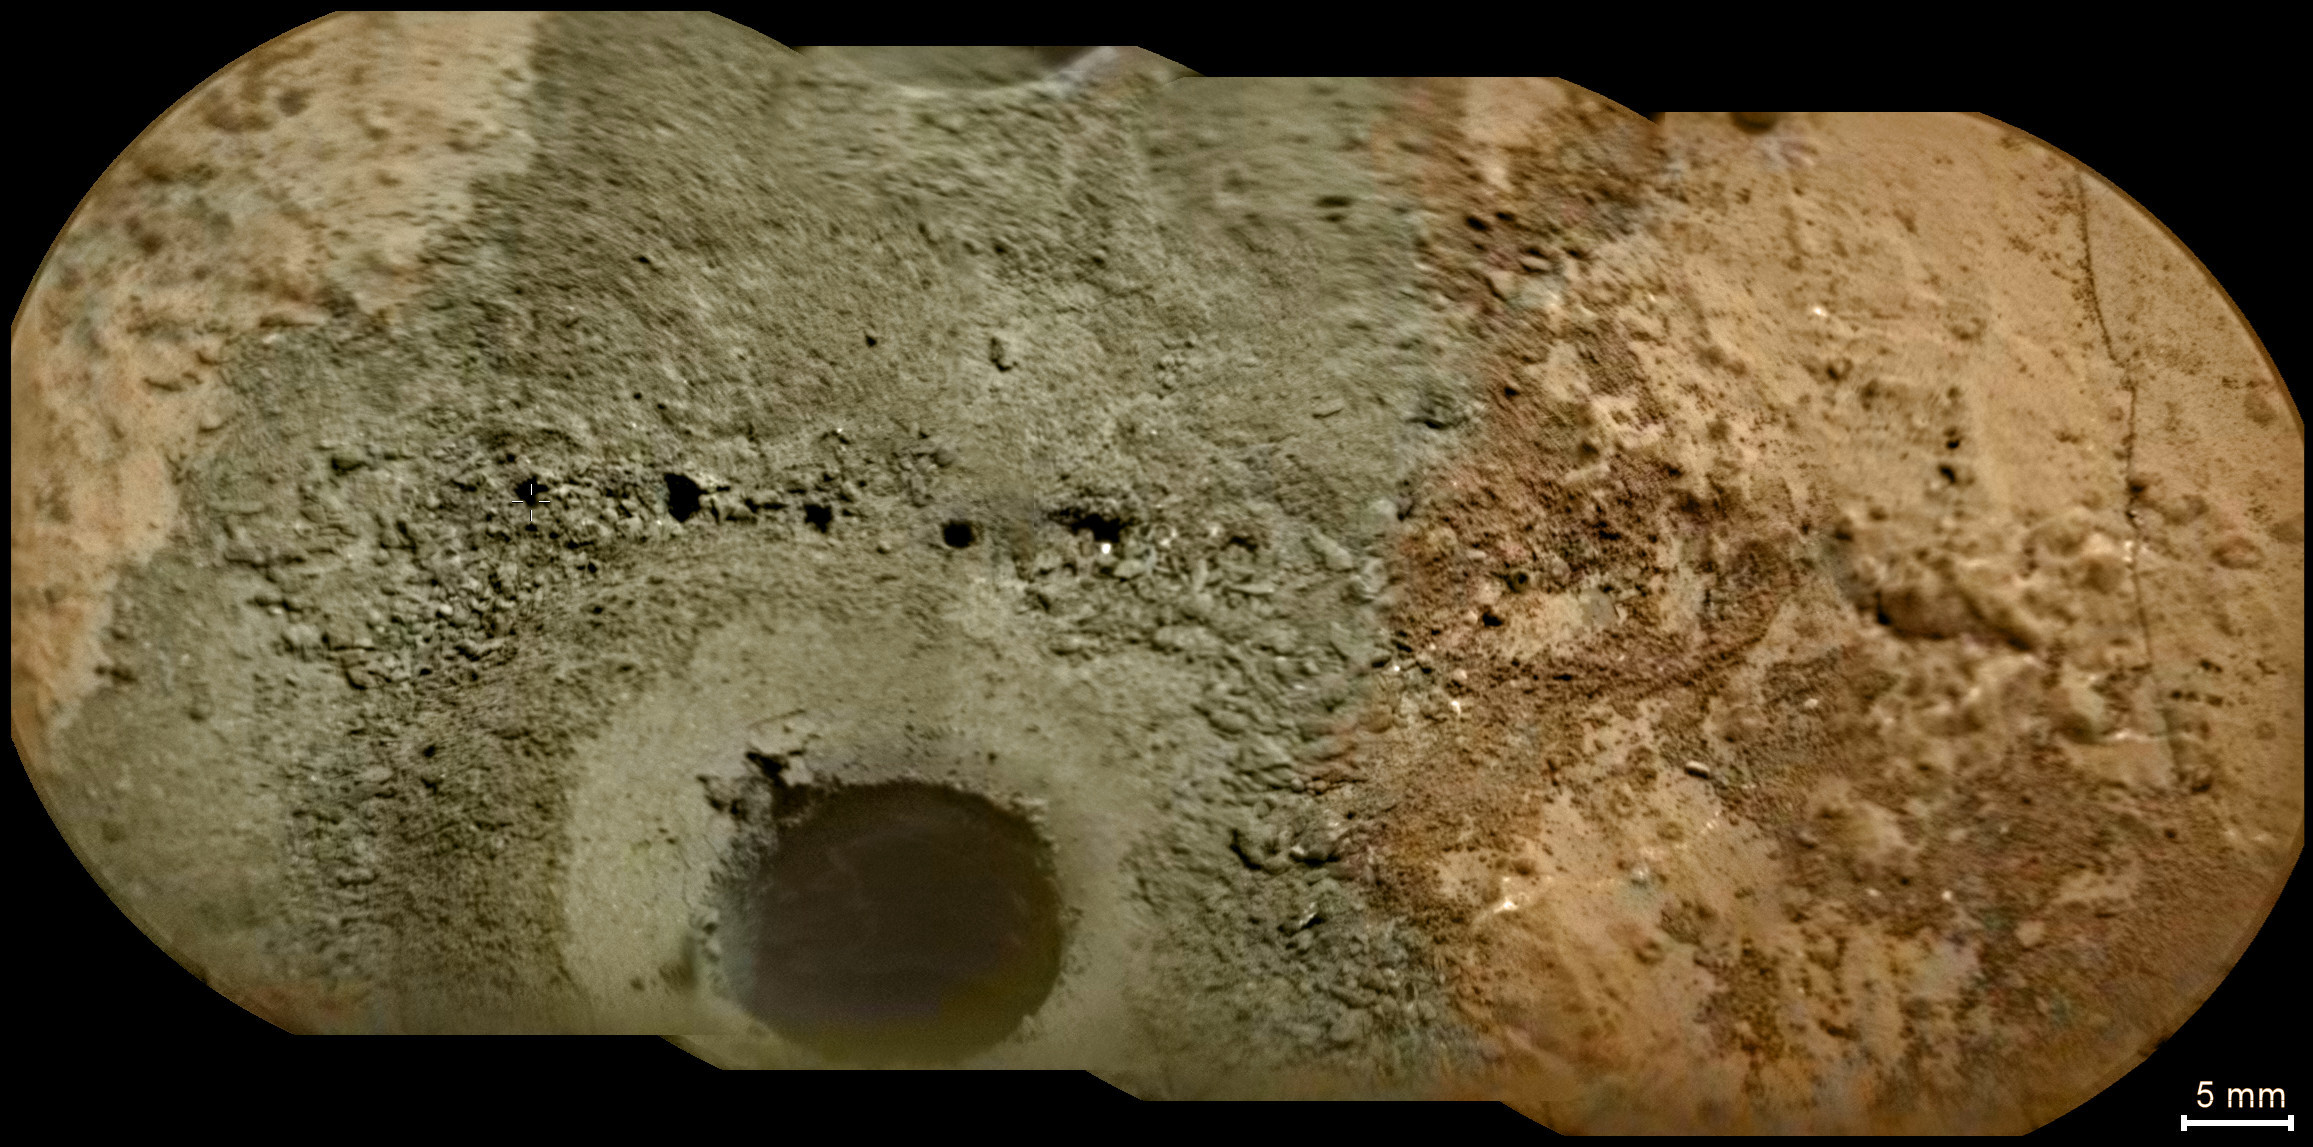

Laser Hits on Martian Drill Tailings

Annotated version

A day after NASA’s Mars rover Curiosity drilled the first sample-collection hole into a rock on Mars, the rover’s Chemistry and Camera (ChemCam) instrument shot laser pulses into the fresh rock powder that the drilling generated. This scene shows a line of pits left by laser hits on the drill tailings. The view is a mosaic of images taken by the remote micro-imager in ChemCam, with color information from Curiosity’s MastCamera.

The drilled hole, at lower center, is about 0.6 inch (1.6 centimeters) in diameter. Curiosity drilled the hole 2.5 inches (6.4 centimeters) deep during the 182nd Martian day, or sol, of the rover’s work on Mars (Feb. 8, 2013). ChemCam repeatedly zapped several points near the hole on Sol 183 (Feb. 9, 2013) to obtain spectra providing information about composition, and then on the same sol took the images that have been combined to create this view. Marks from the laser hits are visible along a line about halfway up the image. Arrows at 10 locations indicate the marks from the laser hits in the annotated version.

The site is on a patch of flat rock called “John Klein” in the “Yellowknife Bay” area of Mars’ Gale Crater.

JPL, a division of the California Institute of Technology, Pasadena, manages the Mars Science Laboratory Project for NASA’s Science Mission Directorate, Washington. JPL designed and built the rover.

Credit: NASA/JPL-Caltech/LANL/IRAP/CNES/LPGNantes/IAS/CNRS/MSSS